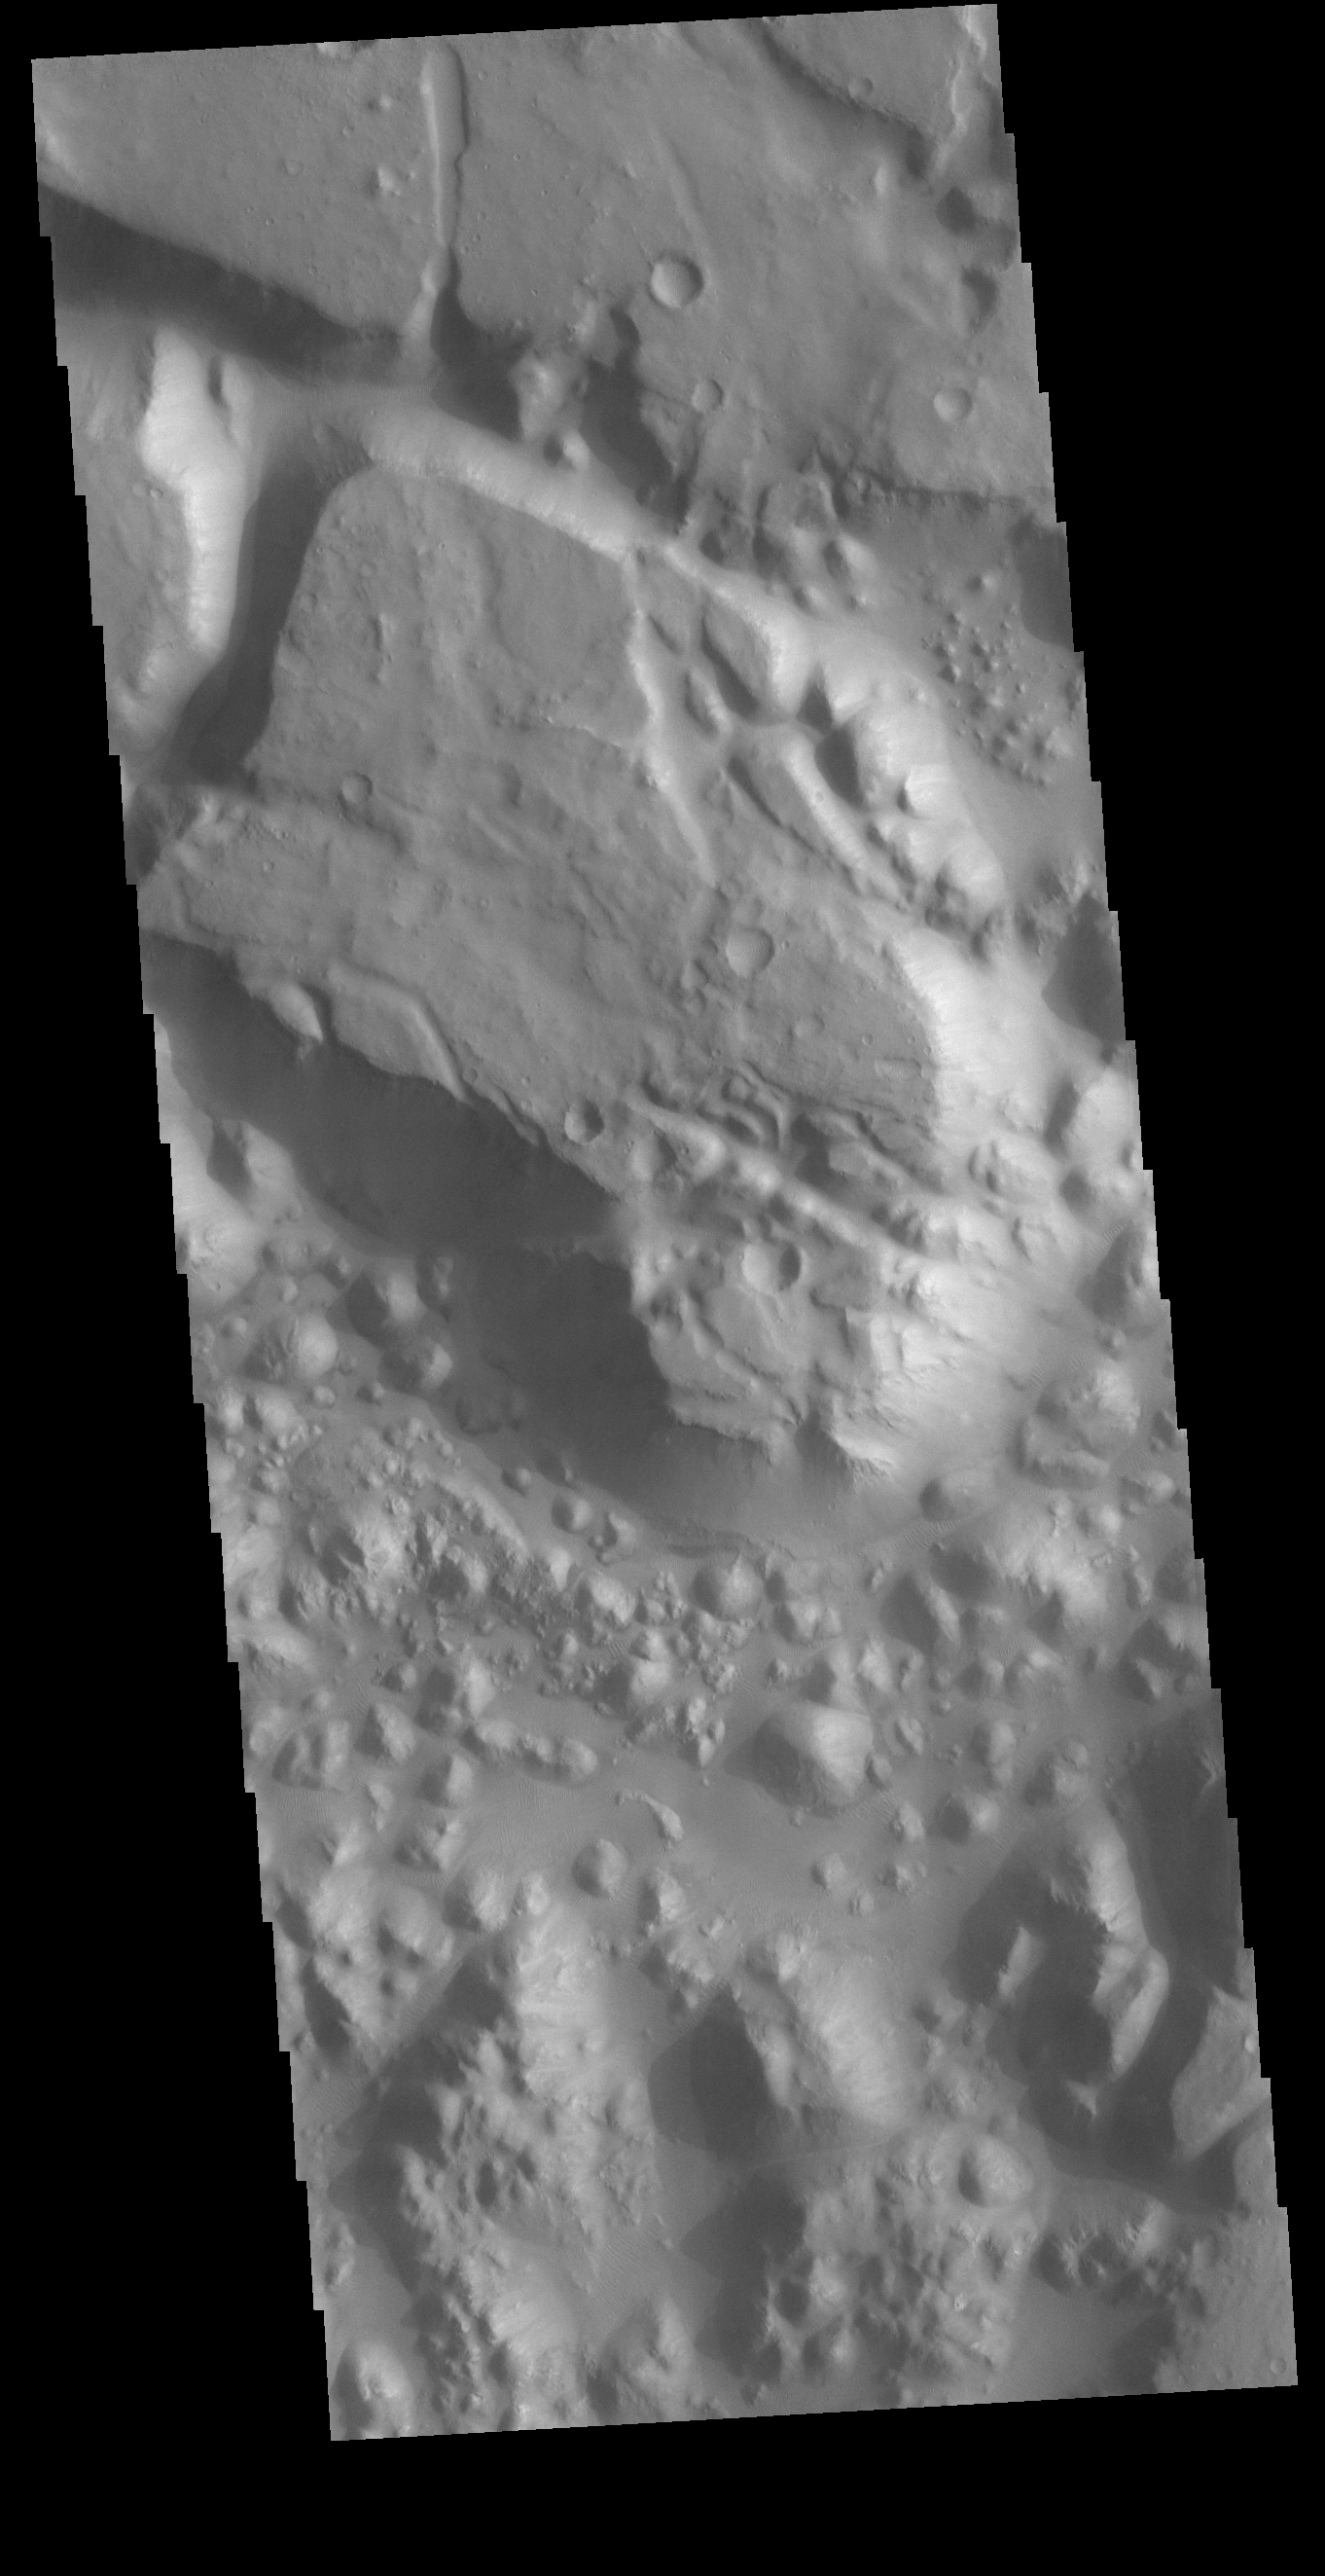

Margaritifer Chaos

Today’s VIS image shows a small section on Margaritifer Chaos. The term chaos is applied to regions where the surface is being eroded to form mesas. As the surface processes continue individual mesas become more isolated and take on the appearance of regions of hills. At the top of the image is Margaritifer Terra, which is being dissected into large mesas. Towards the bottom of the image the mesas have been eroded into smaller hills.

Credit: NASA/JPL-Caltech/ASU